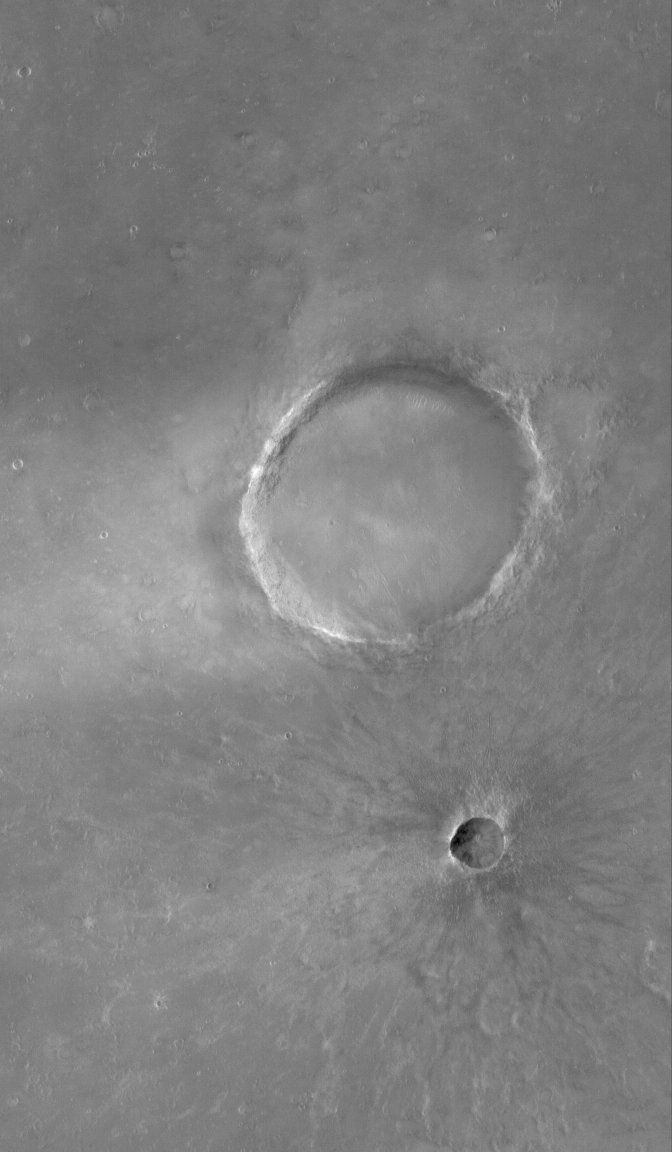

Big and Little

9 July 2006
This Mars Global Surveyor (MGS) Mars Orbiter Camera (MOC) image shows a portion of Syrtis Major Planum, dominated in this area by two impact craters of differing age. The large one is about 1.3 kilometers (0.8 miles) in diameter, the smaller is about 250 meters (~820 feet) across. The smaller crater has a well-defined ejecta blanket and rays emanate outward from its center. The larger crater does not exhibit these features. The larger one is older, and its ejecta blanket and rays have been removed and degraded over time.

Location near: 5.4°N, 294.2°W
Image width: ~3 km (~1.9 mi)
Illumination from: upper left
Season: Northern Spring

Credit: NASA/JPL/Malin Space Science Systems